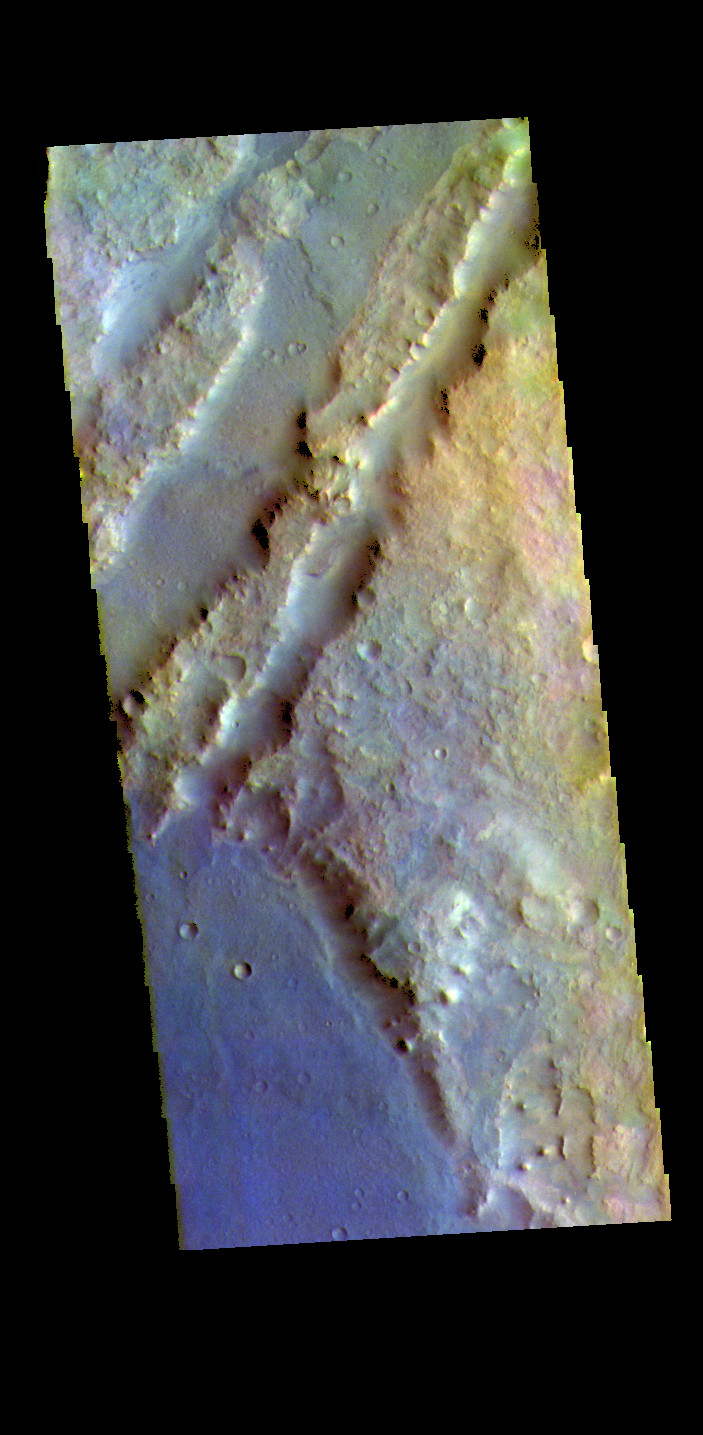

Nili Fossae – False Color

The THEMIS VIS camera contains 5 filters. The data from different filters can be combined in multiple ways to create a false color image. These false color images may reveal subtle variations of the surface not easily identified in a single band image. The linear depressions in today’s false color image are part of Nili Fossae. Nili Fossae is a collection of curved faults and down-dropped blocks of crust between the faults. The “fossae,” or graben, lie northeast of the large volcano Syrtis Major and northwest of the ancient impact basin Isidis Planitia. The troughs, which can be almost 500 meters (1,600 feet) deep , make concentric curves that follow the outline of Isidis Planitia. The graben likely formed as the crust sagged under the weight of lava flows filling the Isidis Planitia impact basin.

The THEMIS VIS camera is capable of capturing color images of the Martian surface using five different color filters. In this mode of operation, the spatial resolution and coverage of the image must be reduced to accommodate the additional data volume produced from using multiple filters. To make a color image, three of the five filter images (each in grayscale) are selected. Each is contrast enhanced and then converted to a red, green, or blue intensity image. These three images are then combined to produce a full color, single image. Because the THEMIS color filters don’t span the full range of colors seen by the human eye, a color THEMIS image does not represent true color. Also, because each single-filter image is contrast enhanced before inclusion in the three-color image, the apparent color variation of the scene is exaggerated. Nevertheless, the color variation that does appear is representative of some change in color, however subtle, in the actual scene. Note that the long edges of THEMIS color images typically contain color artifacts that do not represent surface variation.

Credit: NASA/JPL-Caltech/ASU